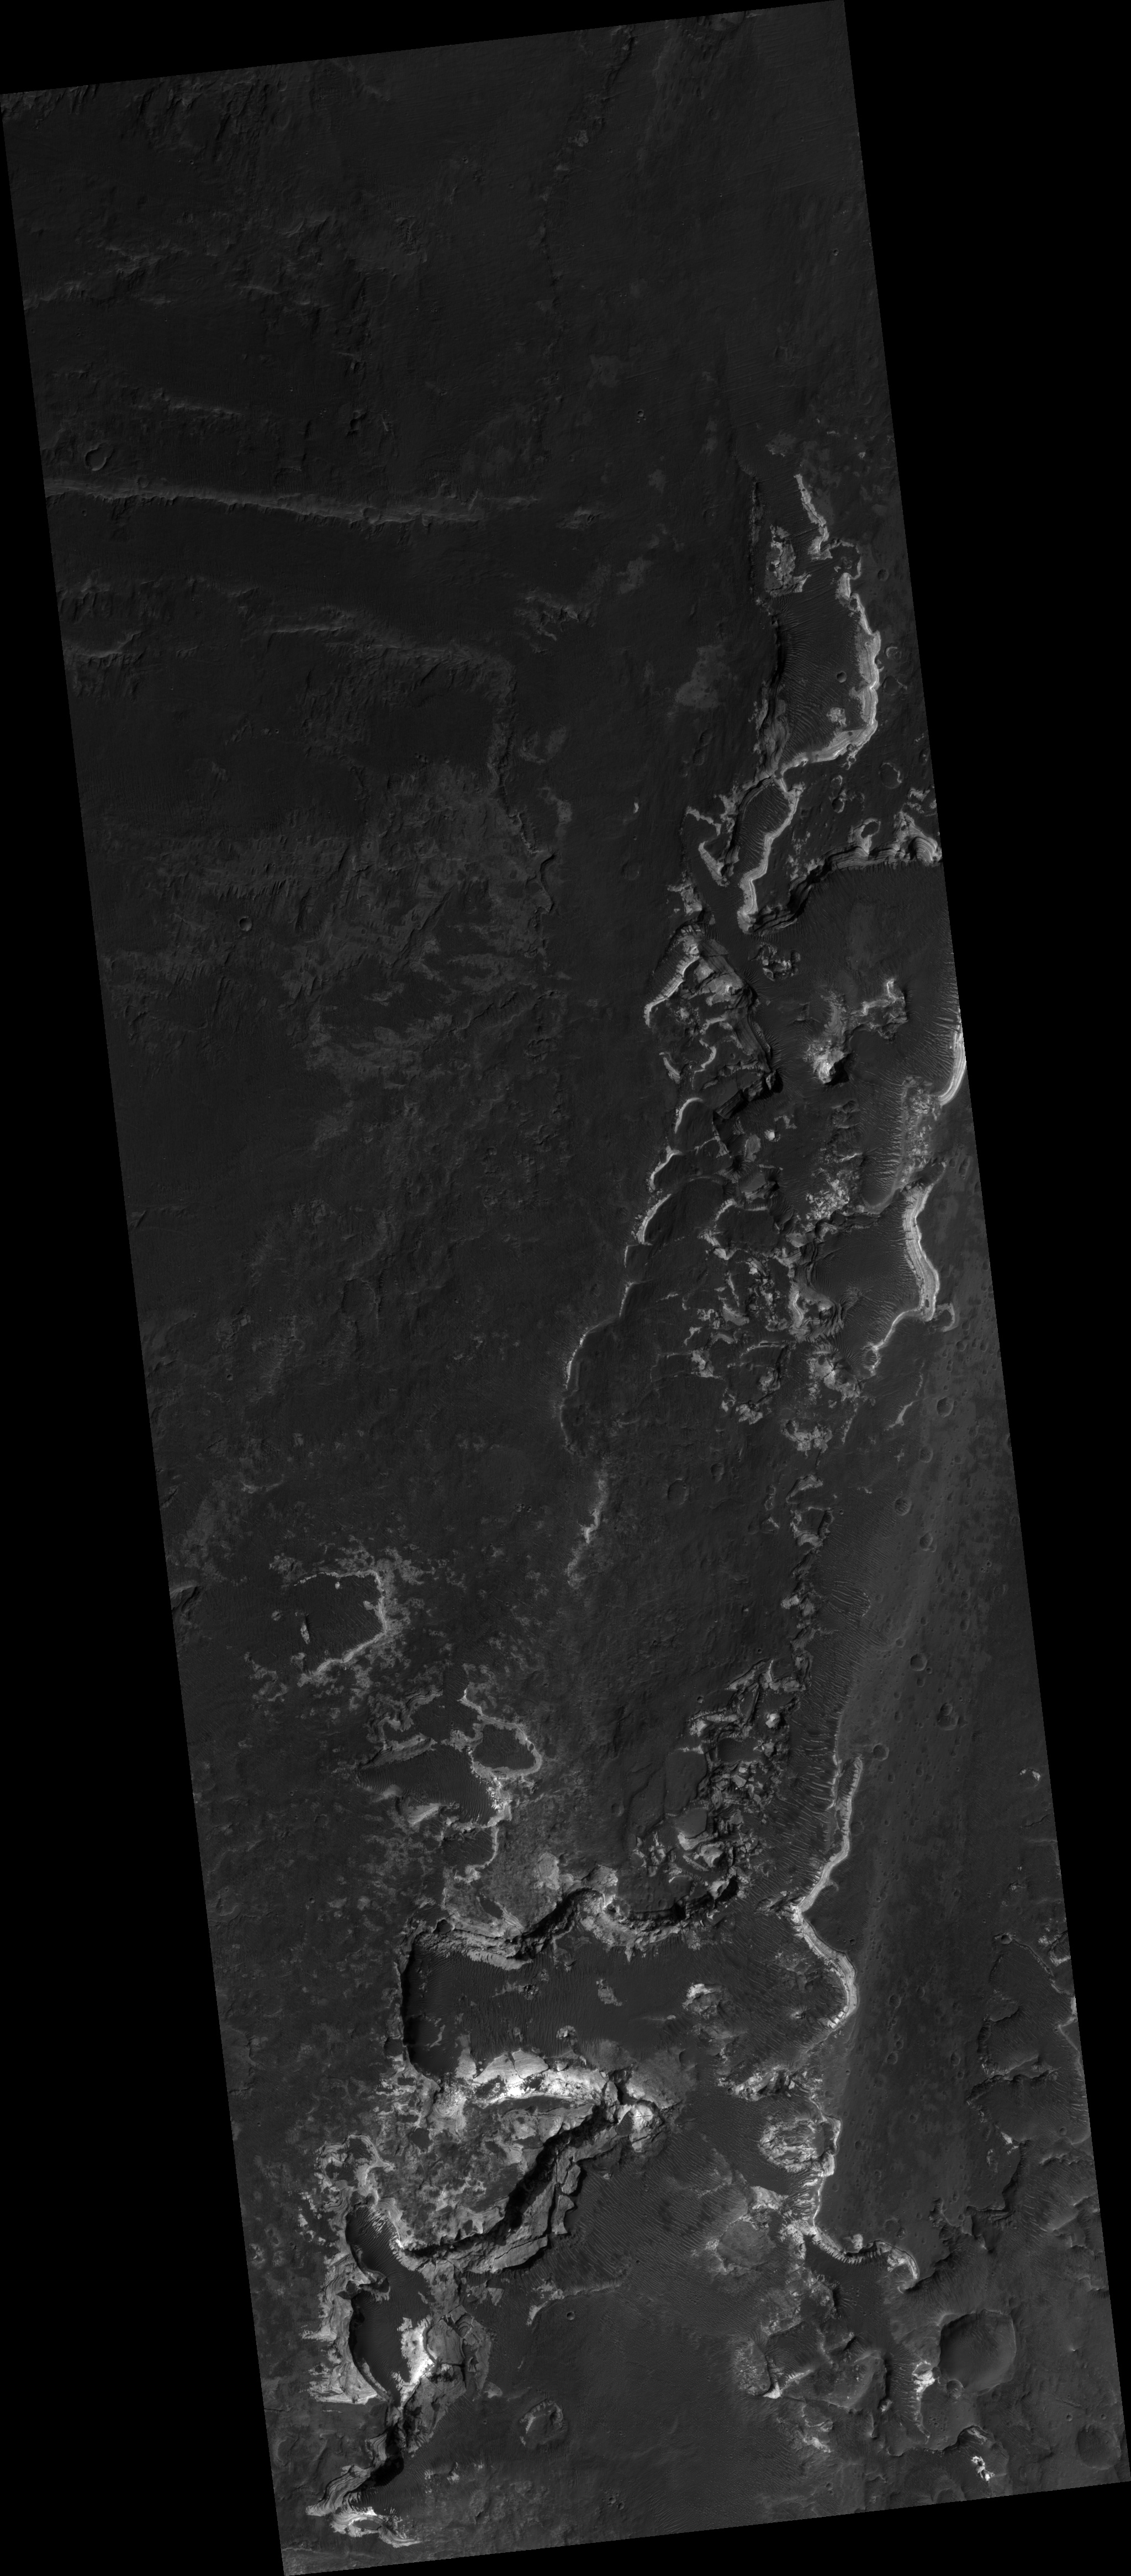

Holden Crater Layers

This HiRISE image shows fine layers of light-toned rocks on the floor of Holden Crater in Margaritifer Sinus (260S, 3260E). The layers are eroded along elongated north-to-south cliffs that reveal their total thickness approaches 100 meters in some places. Individual layers can be traced for long distances along the cliffs and careful examination shows that some are less than a meter thick and can be distinguished down to the limit of the image resolution. The thickness of individual layers is best distinguished where edge-on views are afforded along large rocks that have fallen off the side of the cliff. Occurrences of such thin, uniform layered rocks that can be traced over large distances are characteristic of layers formed by deposition of sediment in lakes. It has been suggested that a lake once partially filled the crater. The eroded appearance of the layers could be due to both water and wind activity. For example, water flowing through a breach in the southwest rim may have accomplished their erosion. The fresh exposures of the layers and nearby distribution of sand ripples and dunes indicate more recent erosion is the result of wind activity. The presence of these layers that may have been deposited in an ancient lake has contributed to the proposal of this area as a target for exploration by future rovers on the surface of Mars (e.g., the 2009 Mars Science Laboratory).

Image PSP_001468_1535 was taken by the High Resolution Imaging Science Experiment (HiRISE) camera onboard the Mars Reconnaissance Orbiter spacecraft on November 18, 2006. The complete image is centered at -26.6 degrees latitude, 325.2 degrees East longitude. The range to the target site was 258.6 km (161.6 miles). At this distance the image scale is 25.9 cm/pixel (with 1 x 1 binning) so objects ~78 cm across are resolved. The image shown here has been map-projected to 25 cm/pixel and north is up. The image was taken at a local Mars time of 3:34 PM and the scene is illuminated from the west with a solar incidence angle of 68 degrees, thus the sun was about 22 degrees above the horizon. At a solar longitude of 137.4 degrees, the season on Mars is Northern Summer.

NASA’s Jet Propulsion Laboratory, a division of the California Institute of Technology in Pasadena, manages the Mars Reconnaissance Orbiter for NASA’s Science Mission Directorate, Washington. Lockheed Martin Space Systems, Denver, is the prime contractor for the project and built the spacecraft. The High Resolution Imaging Science Experiment is operated by the University of Arizona, Tucson, and the instrument was built by Ball Aerospace and Technology Corp., Boulder, Colo.

Credit: NASA/JPL/Univ. of Arizona